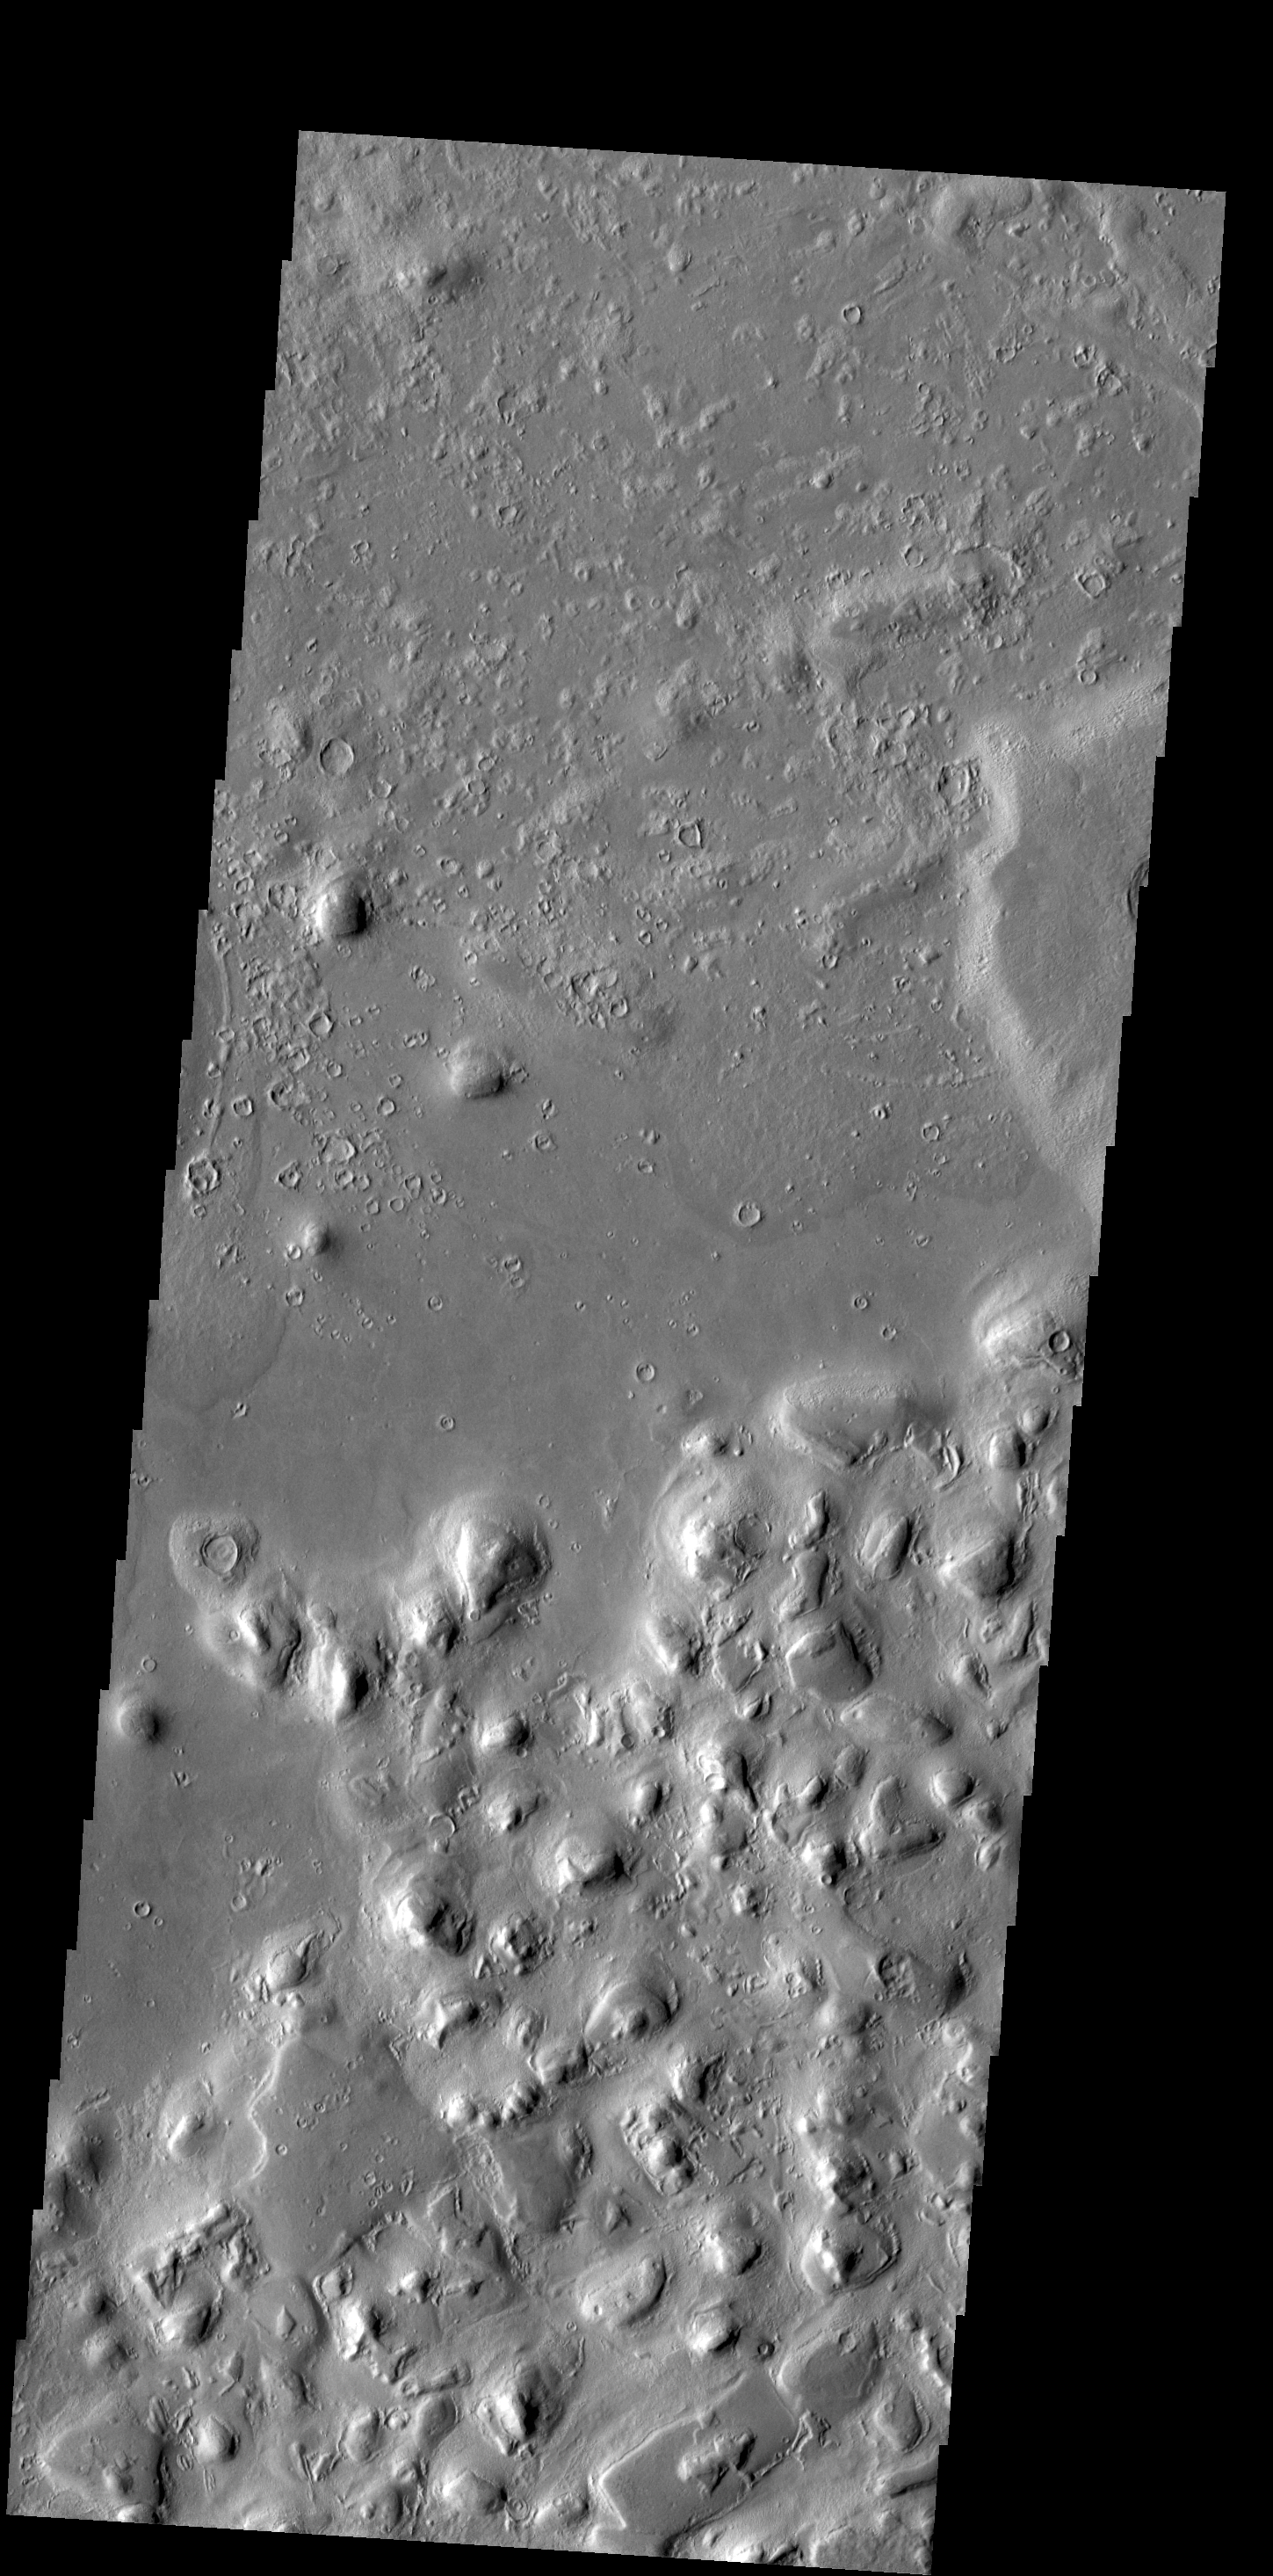

Galaxias Colles

The hills in this VIS image are part of a large region of hills located north of Hecates Tholus.

Credit: NASA/JPL-Caltech/ASU